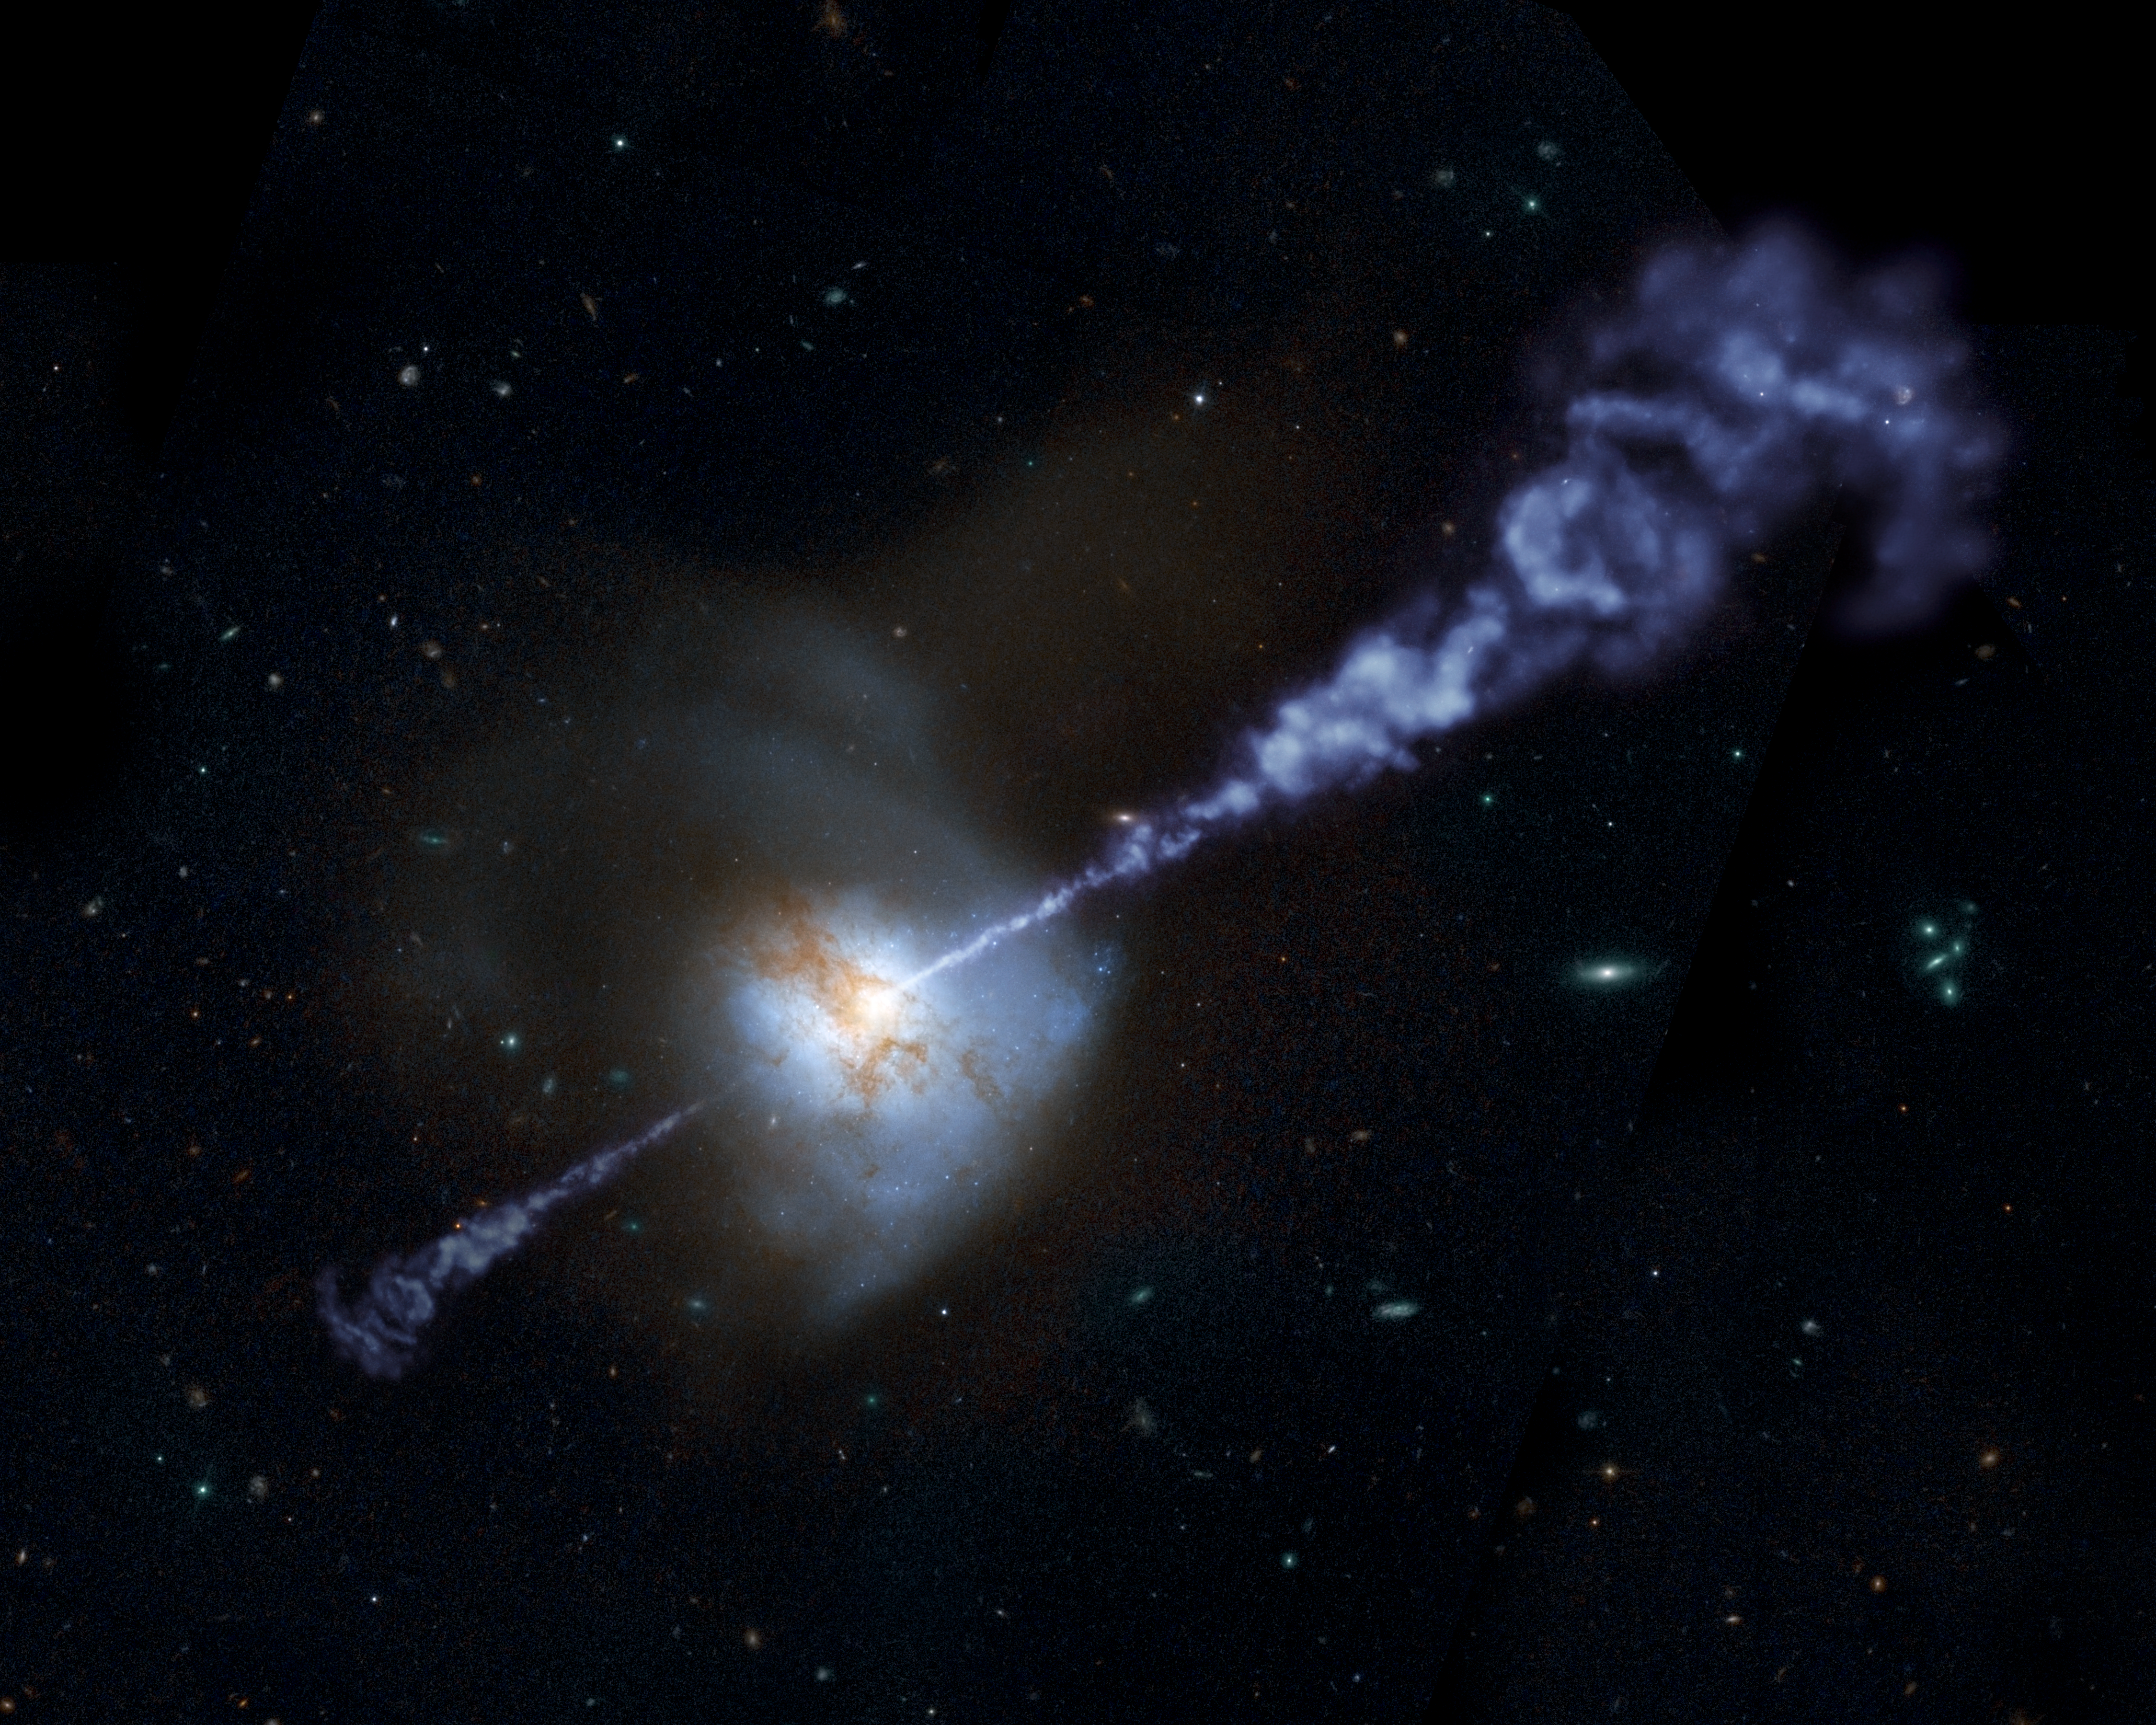

Active Black Hole Squashes Star Formation

The Herschel Space Observatory has shown that galaxies with the most powerful, active, supermassive black holes at their cores produce fewer stars than galaxies with less active black holes.

Supermassive black holes are believed to reside in the hearts of all large galaxies. When gas falls upon these monsters, the materials are accelerated and heated around the black hole, releasing great torrents of energy. In the process, active black holes oftentimes generate colossal jets that blast out twin streams of heated matter.

Inflows of gas into a galaxy also fuel the formation of new stars. In a new study of distant galaxies, Herschel helped show that star formation and black hole activity increase together, but only up to a point. Astronomers think that if an active black hole flares up too much, it starts spewing radiation that prevents raw material from coalescing into new stars.

This artistically modified image of the local galaxy Arp 220, captured by the Hubble Space Telescope, helps illustrate the Herschel results. The bright core of the galaxy, paired with an overlaid artist's impression of jets emanating from it, indicate that the central black hole's activity is intensifying. As the active black hole continues to rev up, the rate of star formation will, in turn, be suppressed in the galaxy. Astronomers want to further study how star formation and black hole activity are intertwined.

Credit: NASA/ESA/JPL-Caltech/STScI/R. Hurt (SSC)